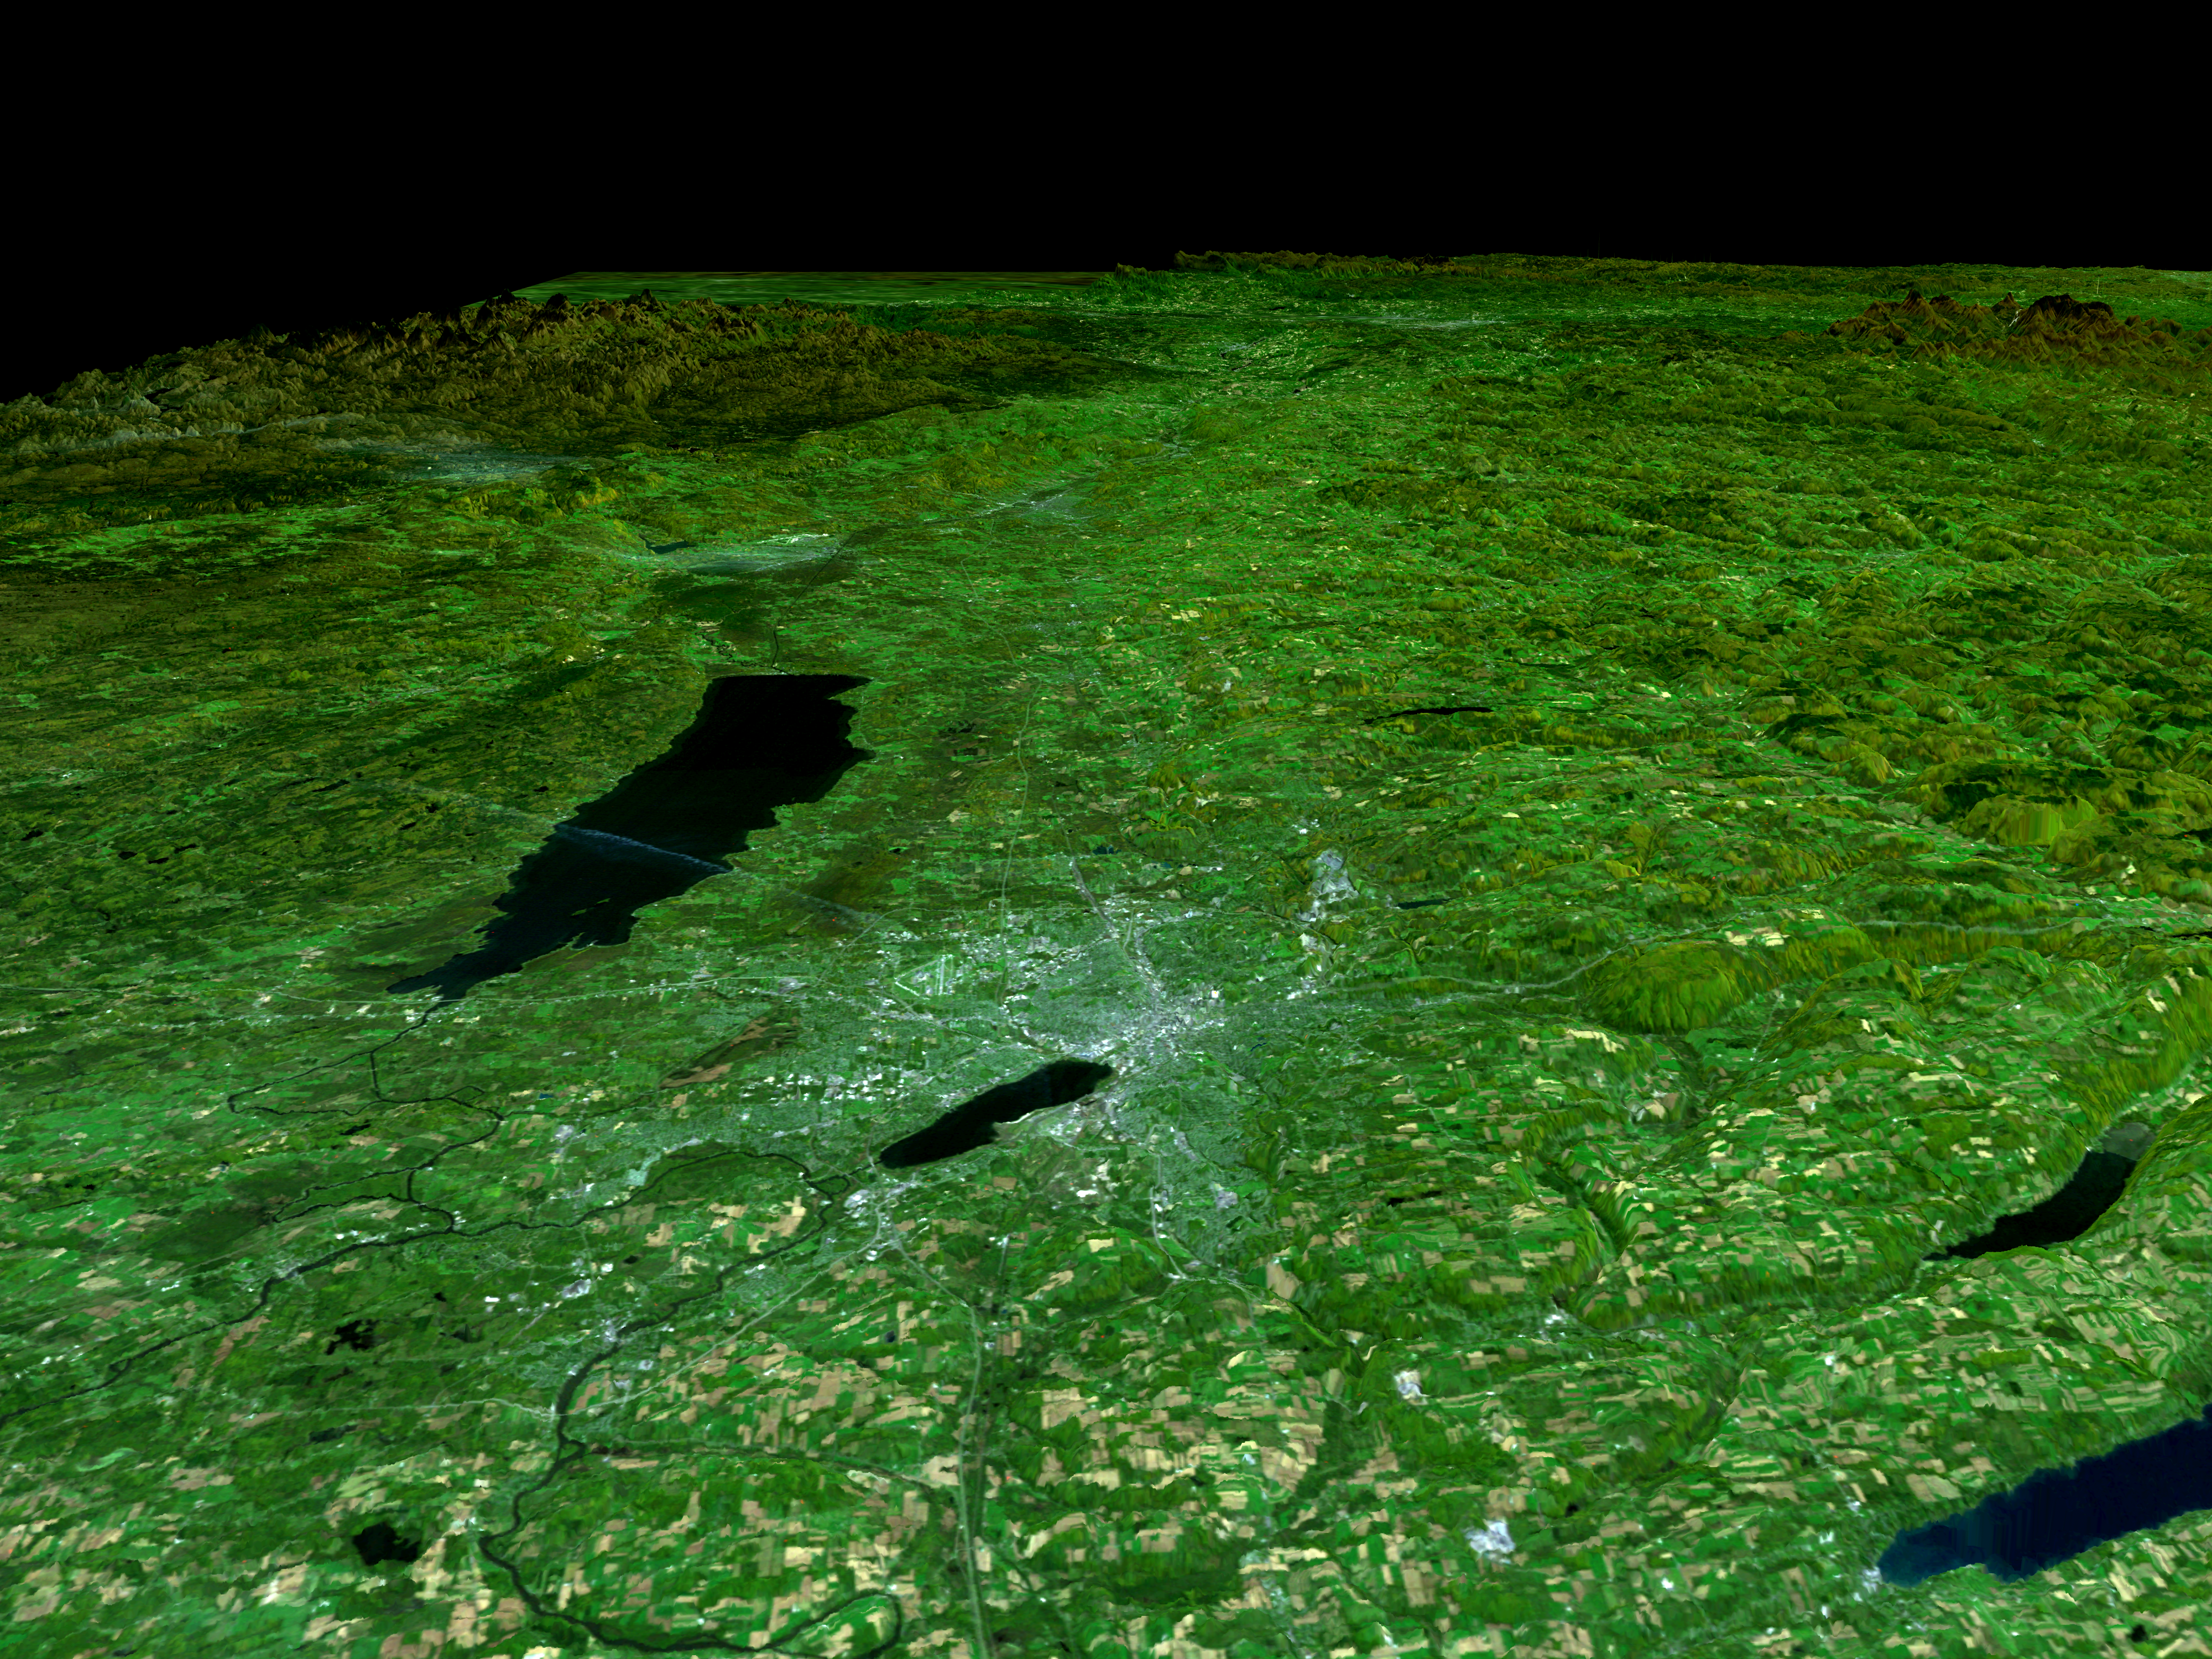

SRTM Perspective View with Landsat Overlay: Syracuse, Oneida Lake, Upstate New York

In the lower center of this perspective view of upstate New York, the city of Syracuse hugs the southeastern banks (top right side) of Lake Onondaga, the smaller of the two dark features that dominate the scene. The view is toward the east. The urban area appears bright in stark contrast to the dark waterways and the greens, browns and yellows of the vegetated areas. Both of the two black features are lakes. Oneida Lake, the larger of the two is to the left of the scene center. About 1/3 of the way between Lakes Onondaga and Oneida are the triangular shaped runways of the Syracuse Hancock International Airport. The Adirondack Mountains are to the upper left while the less rugged Catskills can be seen in the upper right. A faint outline of the Mohawk River can be seen as threads its way down from the Adirondacks toward the city of Rome, the bright area in the valley between the lake and the Adirondacks. The Erie Canal and the Oswego River are part of the network of waterways seen in the left image foreground.

Fall foliage in a variety of colors can be seen in the Landsat data used here. Redder vegetation generally occurs at higher elevations and toward the north (left), especially in the Adirondack Mountains. The back edge of the data set forms a false skyline. The image was generated using topographic data from SRTM and enhanced true-color Landsat 5 satellite images. Topographic shading in the image was enhanced with false shading derived from the elevation model. Topographic expression is exaggerated 6X. Syracuse lies at the geographic center of the state of New York and has been the site of its state fair for most of that event’s 154 years. It is located in an agricultural and resort area. The yellowish rectangular features in the foreground of the image are farmlands. Parts of Skaneateles and Otisco Lakes, some of central New York’s Finger Lakes, can be seen in the bottom right corner of the image.

Elevation data used in this image was acquired by the Shuttle Radar Topography Mission (SRTM) aboard the Space Shuttle Endeavour, launched on February 11, 2000. SRTM used the same radar instrument that comprised the Spaceborne Imaging Radar-C/X-Band Synthetic Aperture Radar (SIR-C/X-SAR) that flew twice on the Space Shuttle Endeavour in 1994. SRTM was designed to collect three-dimensional measurements of the Earth’s surface. To collect the 3-D data, engineers added a 60-meter-long (200-foot) mast, installed additional C-band and X-band antennas, and improved tracking and navigation devices. The mission is a cooperative project between the National Aeronautics and Space Administration (NASA), the National Imagery and Mapping Agency (NIMA) of the U.S. Department of Defense (DoD), and the German and Italian Space agencies. It is managed by NASA’s Jet Propulsion Laboratory, Pasadena, CA, for NASA’s Earth Science Enterprise, Washington, DC.

Size: 200 kilometers View Distance x 280 kilometers View Width (Background) (125 by 175 miles)
Location: 43.1 deg. North Lat, 76.1.deg. West Lon. (Syracuse)
Orientation: View is toward the east
Date Acquired: SRTM, February 13, 2000; Landsat, various

Credit: NASA/JPL/NIMA/USGS